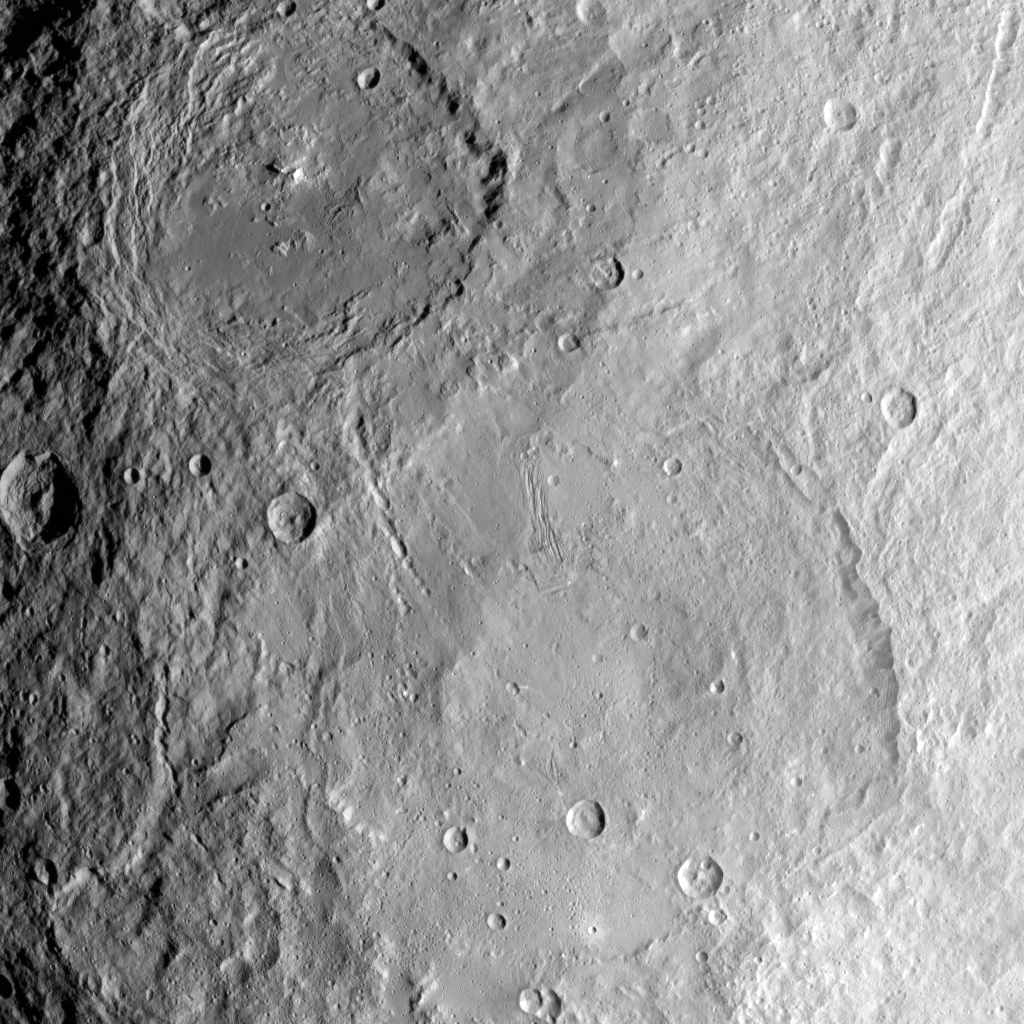

Urvara and Yalode: Giant Craters on Ceres

This image from NASA’s Dawn spacecraft shows the large craters Urvara (top) and Yalode (bottom) on dwarf planet Ceres. These features are so big that they must be observed from high altitudes in order to fit in the frame of a single image. Urvara is (101 miles (163 kilometers) in diameter, while Yalode is 162 miles (260 kilometers) in diameter.

The two giant craters were formed at different times. Yalode is almost 1 billion years older than Urvara, which is about 120 million to 140 million years old.

Yalode’s relatively smooth floor indicates Ceres’ crust material became close to — or even reached — the melting temperature of ice as a consequence of the heat generated by the impact. On the other hand, the smaller Urvara has rougher terrain. This suggests Urvara had either a lower temperature increase from the impact, or a colder crust temperature at the time of the crater’s formation, or a combination of the two. Indeed, Ceres’ interior was warmer in the past, and has been slowly cooling as its supply of radioactive isotopes, whose decay represents Ceres’ main heat source, has been decreasing over time.

This picture also reveals geological details such, as the feature Nar Sulcus inside Yalode and a central peak in Urvara.

Urvara is named after the Indian and Iranian deity of plants and fields. Yalode is named for the Dahomey goddess, worshipped by women at the harvest rites.

This image was obtained by NASA’s Dawn spacecraft on June 9, 2015. The spacecraft was then in its survey orbit (2,700 miles, 4,400 kilometers above the surface), when the footprint of Dawn’s framing camera on Ceres’ surface was about 260 miles (420 kilometers) across on Ceres’ surface. The resolution is 1,400 feet (410 meters) per pixel. The central coordinates of the picture are 43 degrees south latitude, 278 degrees east in longitude.

Dawn’s mission is managed by JPL for NASA’s Science Mission Directorate in Washington. Dawn is a project of the directorate’s Discovery Program, managed by NASA’s Marshall Space Flight Center in Huntsville, Alabama. UCLA is responsible for overall Dawn mission science. Orbital ATK Inc., in Dulles, Virginia, designed and built the spacecraft. The German Aerospace Center, Max Planck Institute for Solar System Research, Italian Space Agency and Italian National Astrophysical Institute are international partners on the mission team.

Credit: NASA/JPL-Caltech/UCLA/MPS/DLR/IDA